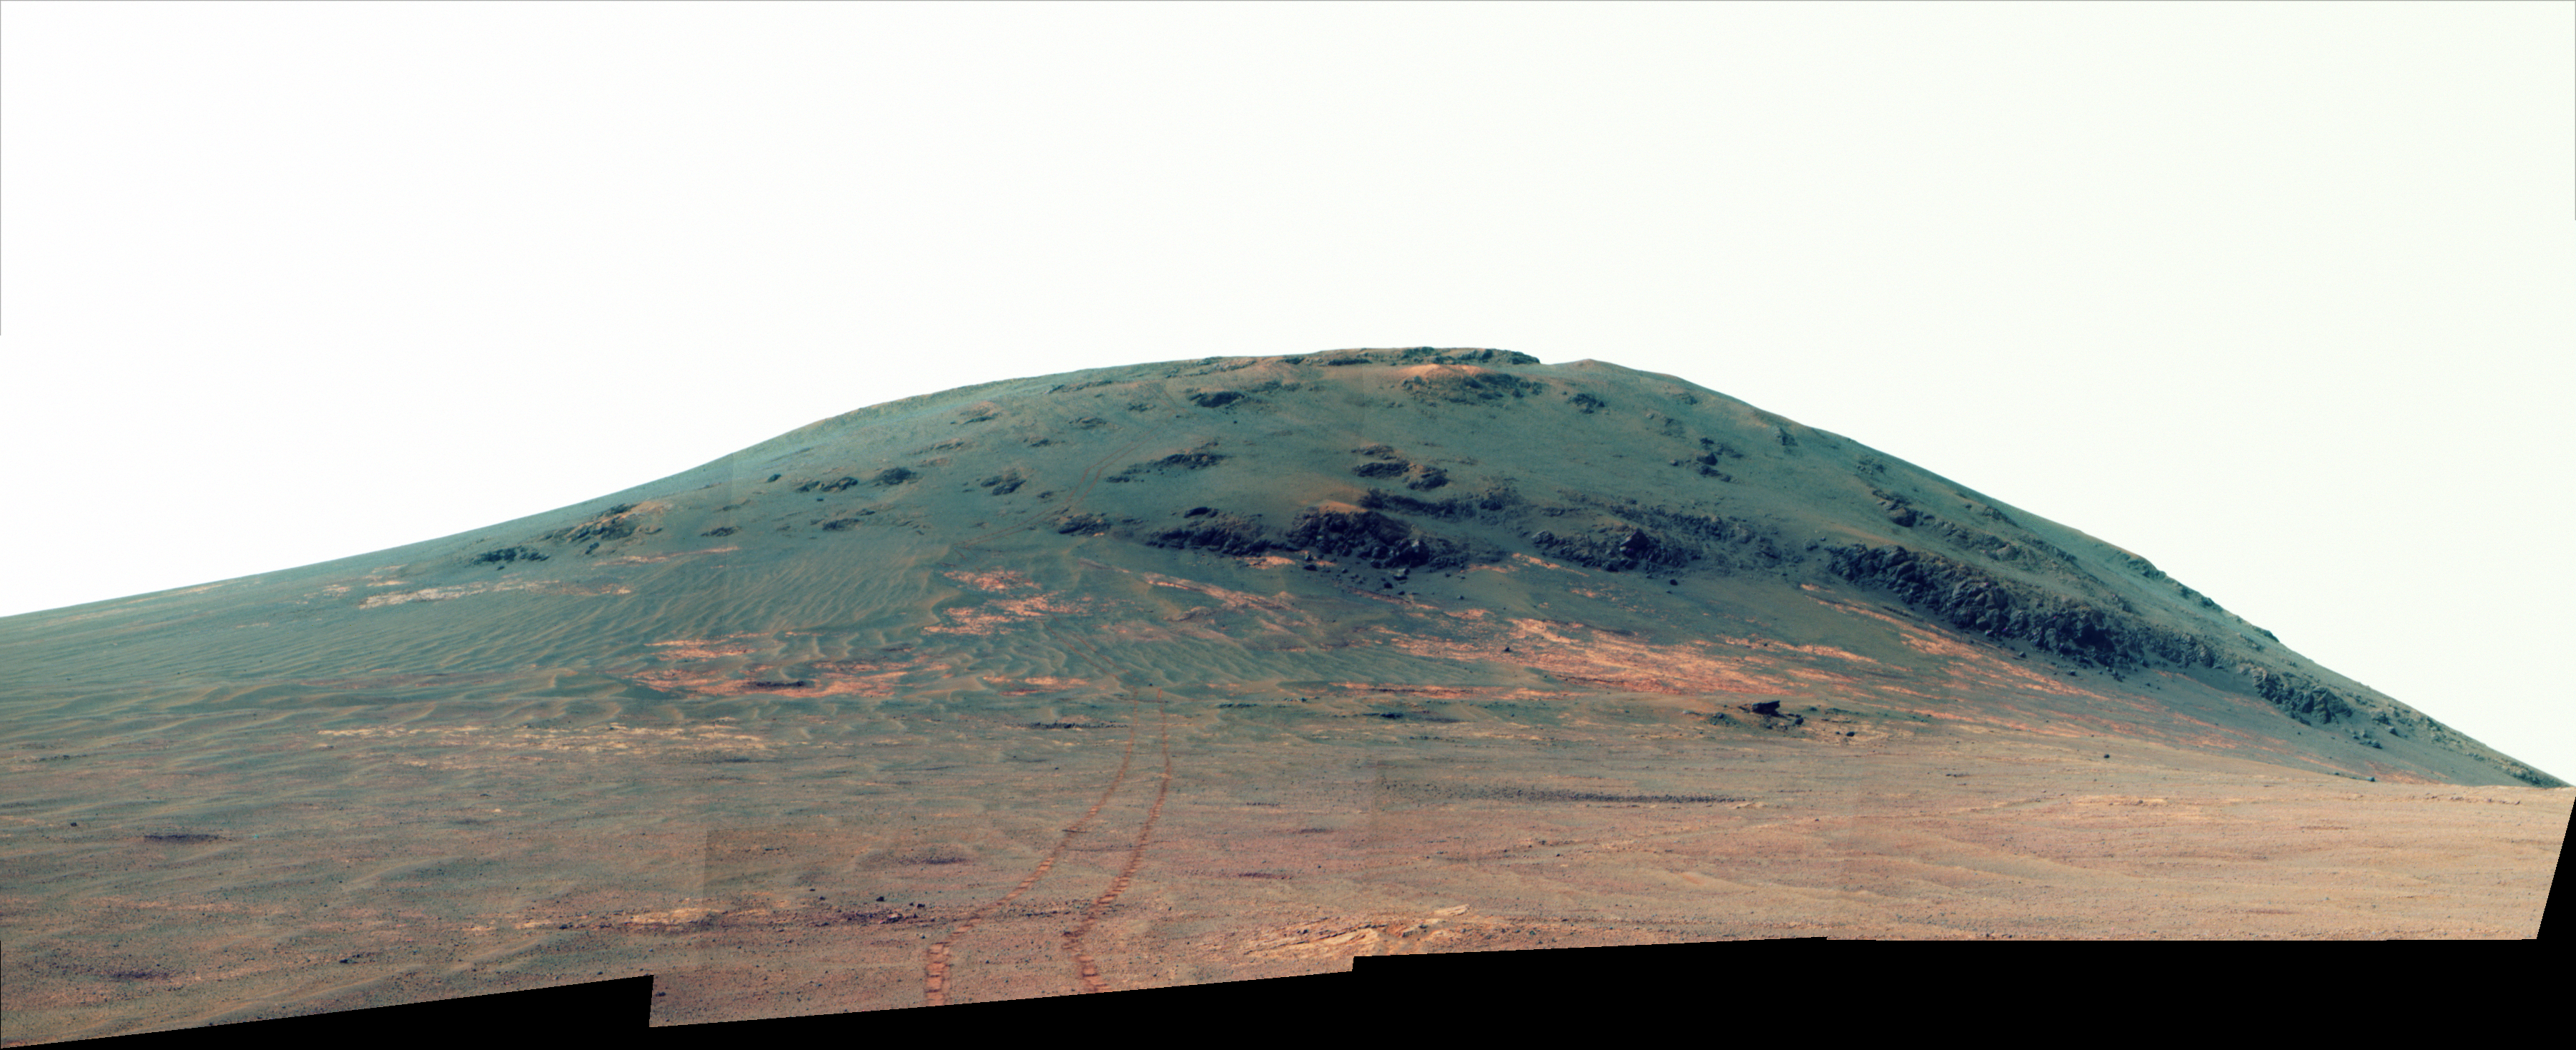

Putting Martian ‘Tribulation’ Behind (Enhanced Color)

NASA’s Mars Exploration Rover Opportunity worked for 30 months on a raised segment of Endeavour Crater’s rim called “Cape Tribulation” until departing that segment in mid-April 2017, southbound toward a new destination. This view looks back at the southern end of Cape Tribulation from about two football fields’ distance away. In this version of the scene the landscape is presented in enhanced color to make differences in surface materials more easily visible.

The component images were taken by the rover’s Panoramic Camera (Pancam) on April 21, during the 4,707th Martian day, or sol, of Opportunity’s mission on Mars.

Wheel tracks can be traced back to see the rover’s route as it descended and departed Cape Tribulation. For scale, the distance between the two parallel tracks is about 3.3 feet (1 meter). The rover drove from the foot of Cape Tribulation to the head of “Perseverance Valley” in seven drives totaling about one-fifth of a mile (one-third of a kilometer). An annotated map of the area is at PIA21496.

The elevation difference between the highest point visible in this scene and the rover’s location when the images were taken is about 180 feet (55 meters).

This view looks northward. It merges exposures taken through three of the Pancam’s color filters, centered on wavelengths of 753 nanometers (near-infrared), 535 nanometers (green) and 432 nanometers (violet).

Credit: NASA/JPL-Caltech/Cornell/Arizona State Univ.